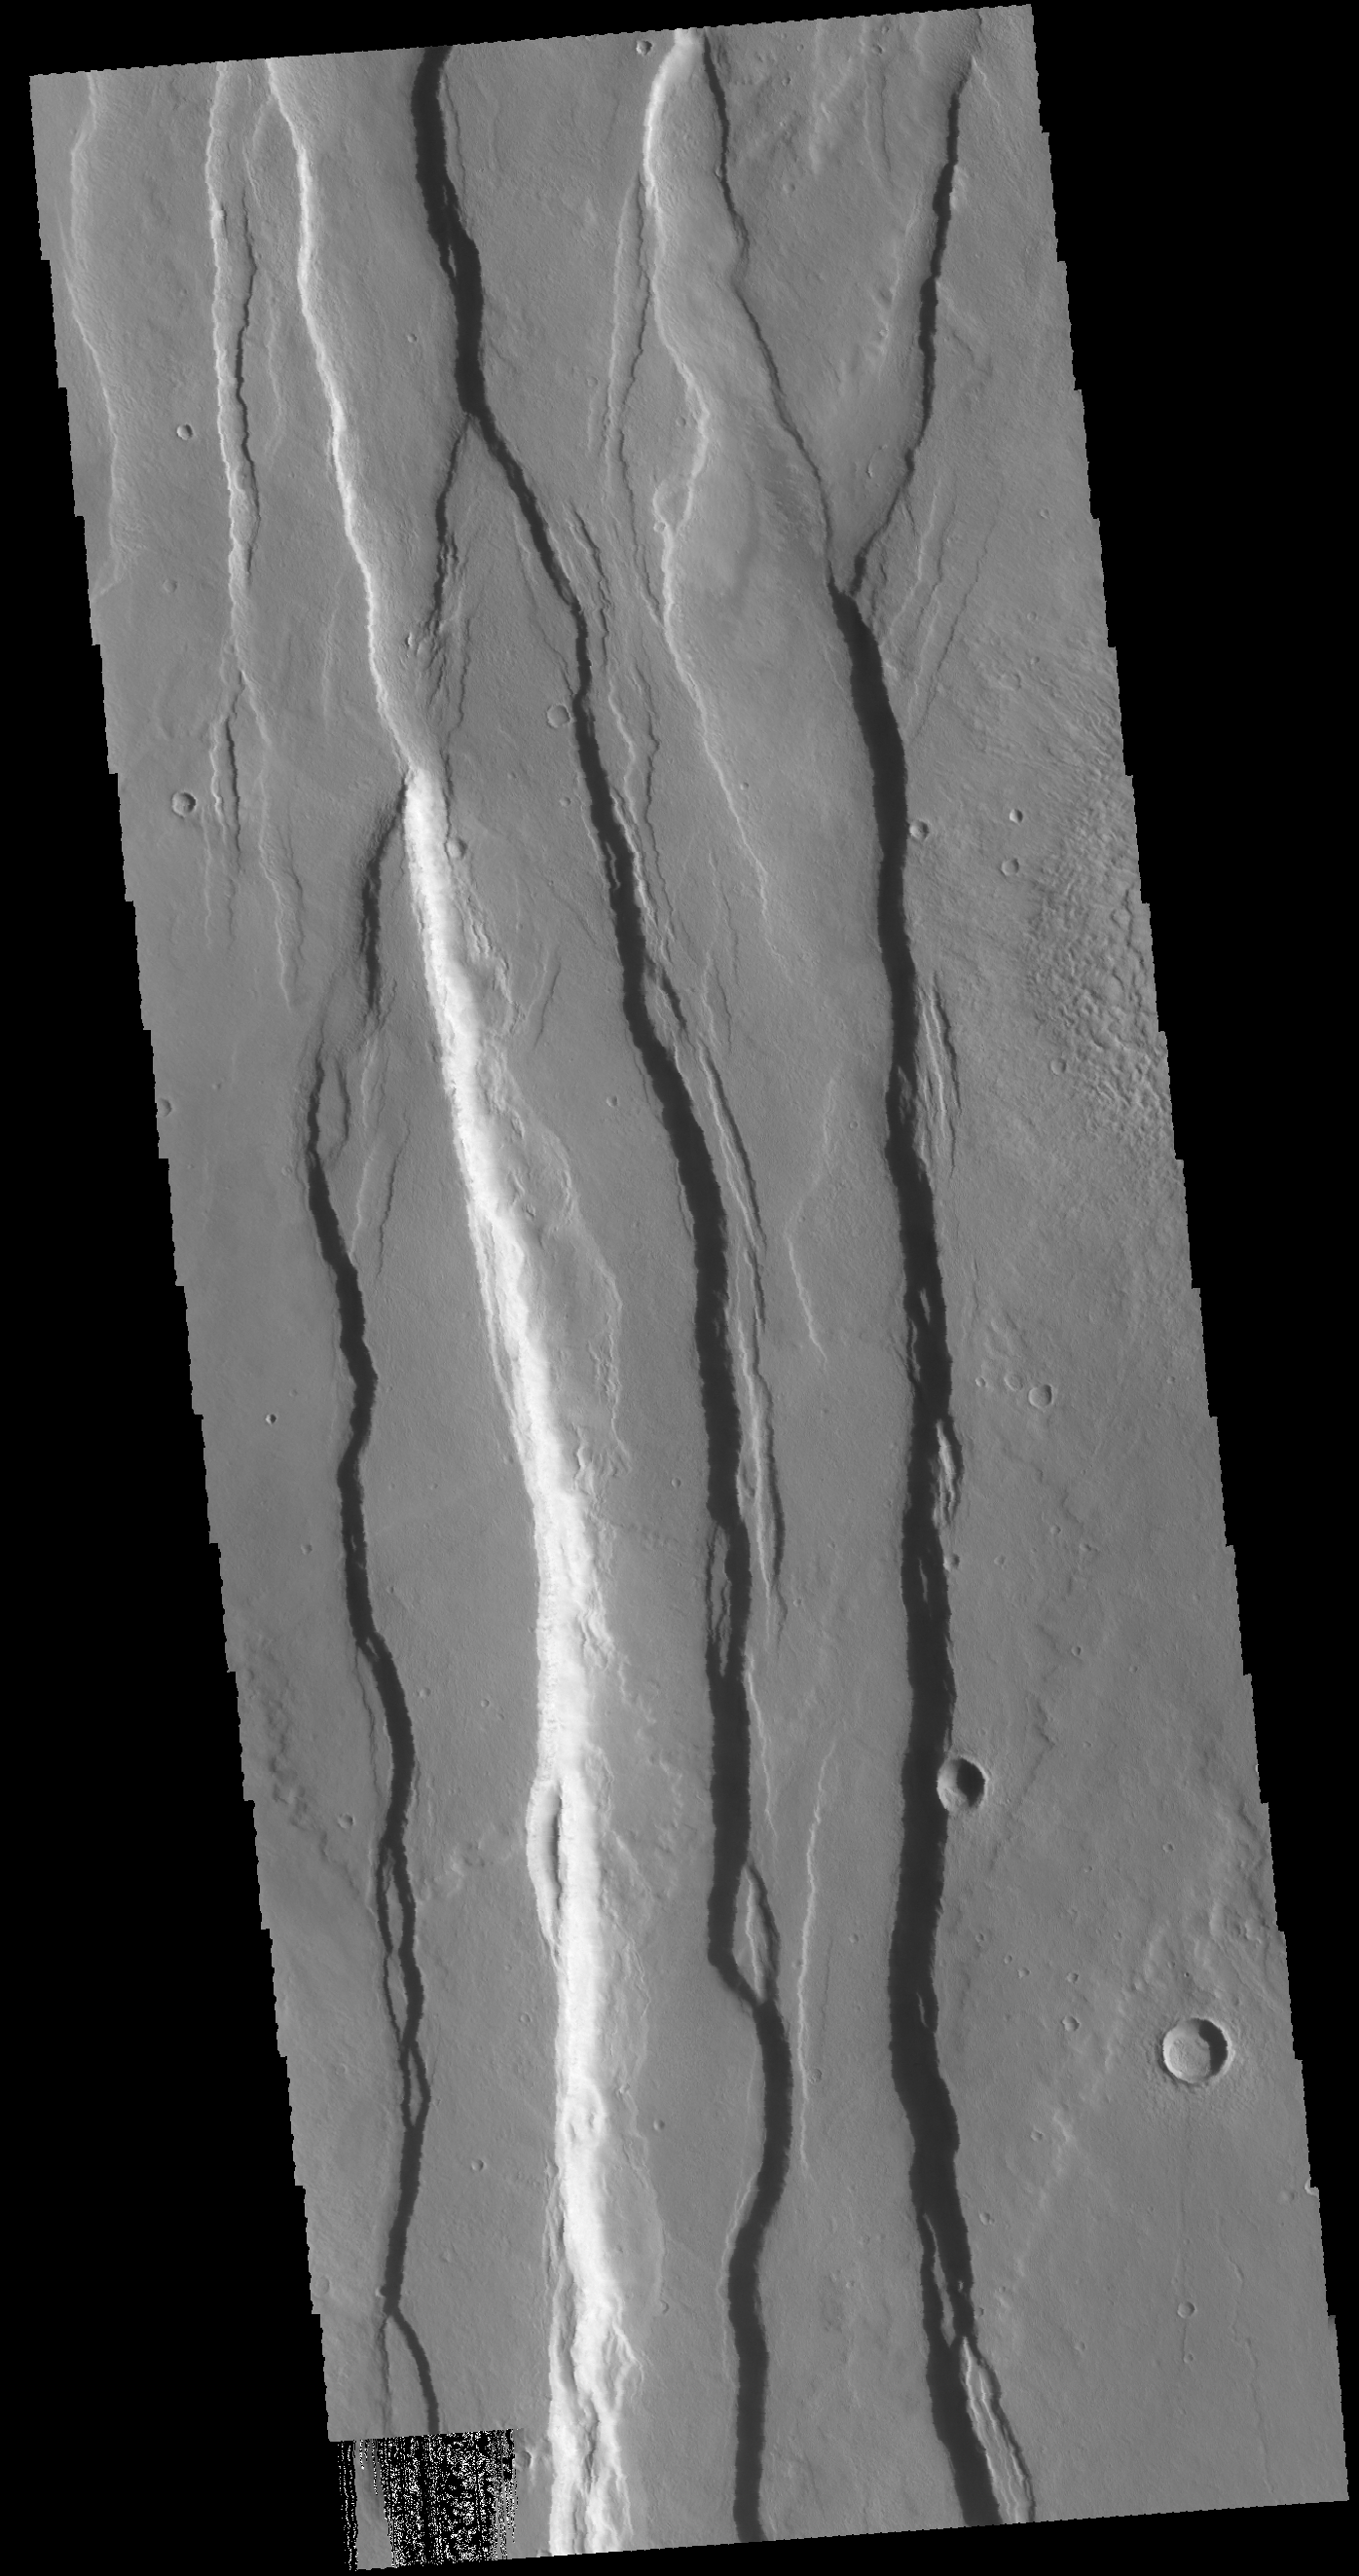

Ceraunius Fossae

Today’s VIS image shows several of the graben that make up Ceraunius Fossae. These fault bounded valleys are located south of Alba Mons and are part of the extensive graben system that surround this large volcano.

Credit: NASA/JPL-Caltech/ASU